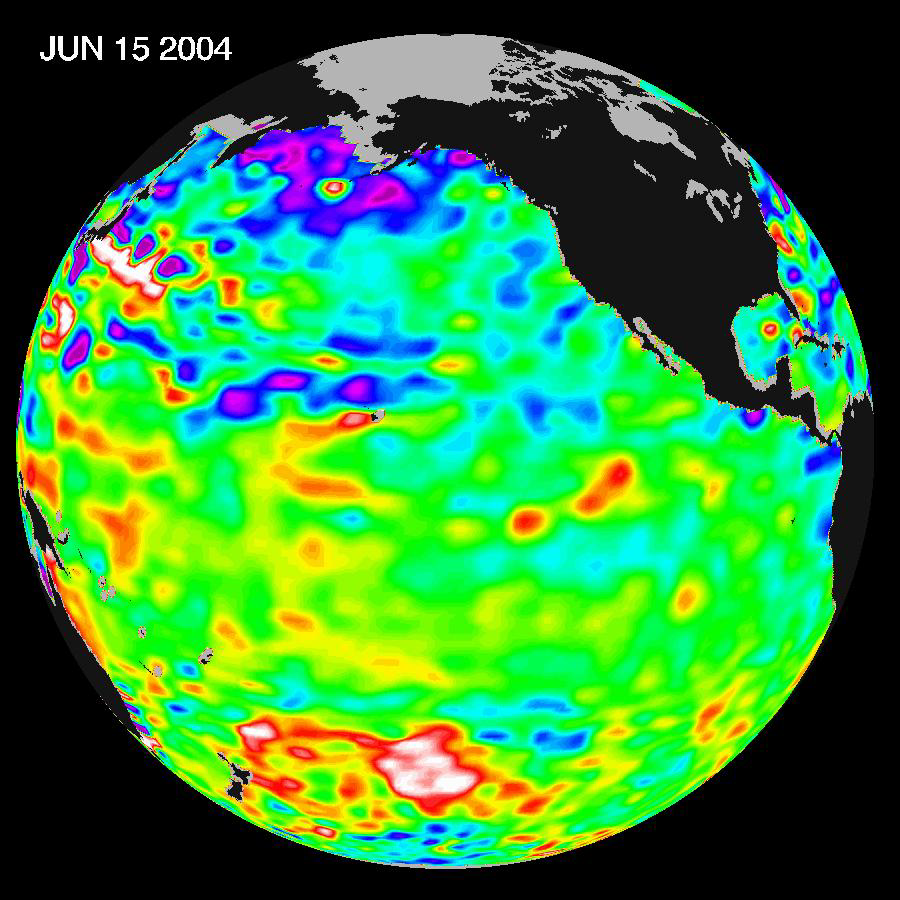

Pacific Decadal Oscillation Influences Drought (June 15, 2004)

Recent sea level height data from the U.S./France Jason altimetric satellite during a 10-day cycle ending June 15, 2004, shows that Pacific equatorial surface ocean heights and temperatures are near neutral, but perhaps tending towards a mild La Niña for this summer and into the fall.”In the U.S. we are still under the influence of the larger than El Niño and La Niña Pacific Decadal Oscillation shift in Pacific Ocean heat content and temperature patterns.” Much of the nation’s western farmland and forests are really dry as we continue to struggle with a severe 6-year drought. The reality is that the atmosphere is acting as though La Niña is present. This continuing oceanic pattern in the Pacific and atmospheric pattern over the western U.S. is also a precursor for an active hurricane season for the East and Gulf coasts for our coming summer and fall,” said JPL oceanographer Dr. Bill Patzert.

These images show sea surface height anomalies with the seasonal cycle (the effects of summer, fall, winter, and spring) removed. The differences between what we see and what is normal for different times and regions are called anomalies, or residuals. When oceanographers and climatologists view these “anomalies” they can identify unusual patterns and can tell us how heat is being stored in the ocean to influence future planetary climate events. Each image is a 10-day average of data, ending on the date indicated.

Credit: NASA/JPL Ocean Surface Topography Team